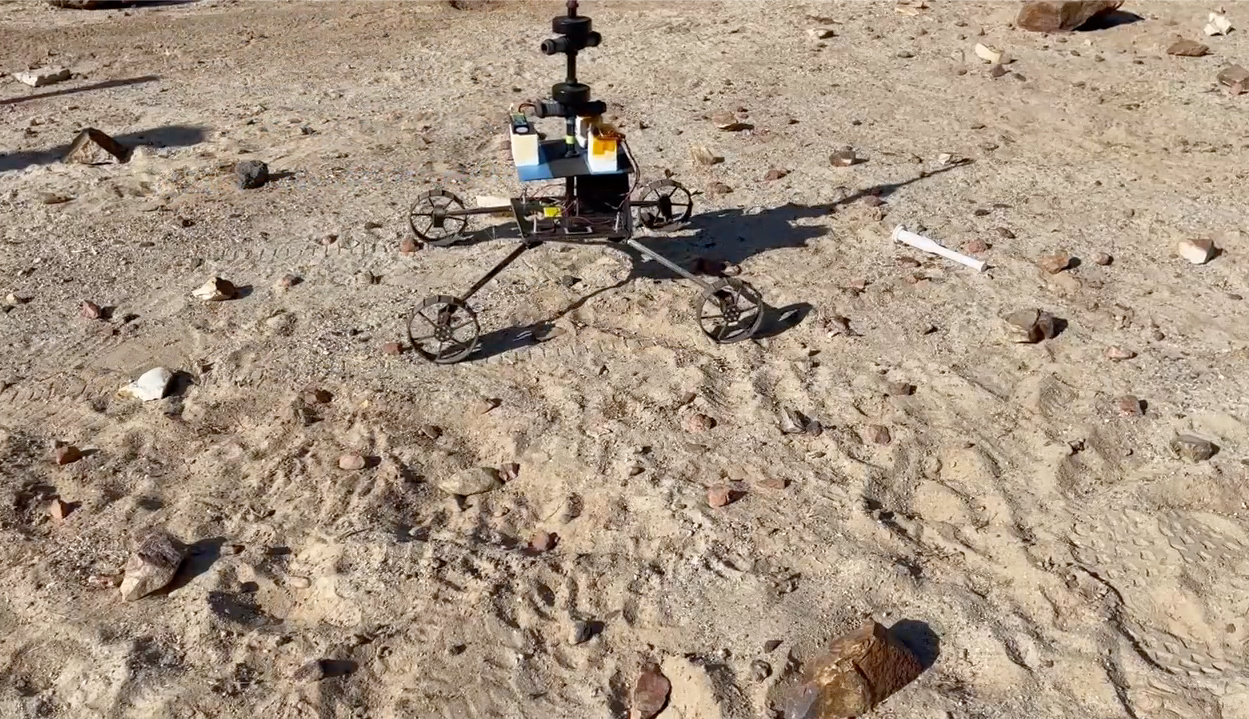

Sample Recovery Helicopter Model Gets a Test

A model Sample Recovery Helicopter drives and positions itself over a sample tube during a test in the Mars Yard at NASA’s Jet Propulsion Laboratory in Southern California.

Two Sample Recovery Helicopters are slated to fly to Mars as part of the Mars Sample Return campaign. NASA is developing the Sample Recovery Helicopters to serve as backups to the agency’s Perseverance rover in transporting sample tubes to the Sample Retrieval Lander.

These helicopters are follow-ons to NASA’s Ingenuity Mars Helicopter, which arrived at the Red Planet in the belly of Perseverance in February 2021. The Sample Recovery Helicopters have wheels instead of feet, as well as a small manipulator arm with a two-fingered gripper capable of carrying precious sample tubes.

Testing of the Sample Recovery Helicopters is ongoing. The testbed was made by AeroVironment Inc.

The Ingenuity Mars Helicopter was built by JPL, which also manages the project for NASA Headquarters. It is supported by NASA’s Science Mission Directorate. NASA’s Ames Research Center in California’s Silicon Valley, and NASA’s Langley Research Center in Hampton, Virginia, provided significant flight performance analysis and technical assistance during Ingenuity’s development. AeroVironment, Qualcomm, and SolAero also provided design assistance and major vehicle components. Lockheed Martin Space designed and manufactured the Mars Helicopter Delivery System.

Credit: NASA/JPL-Caltech/AeroVironment